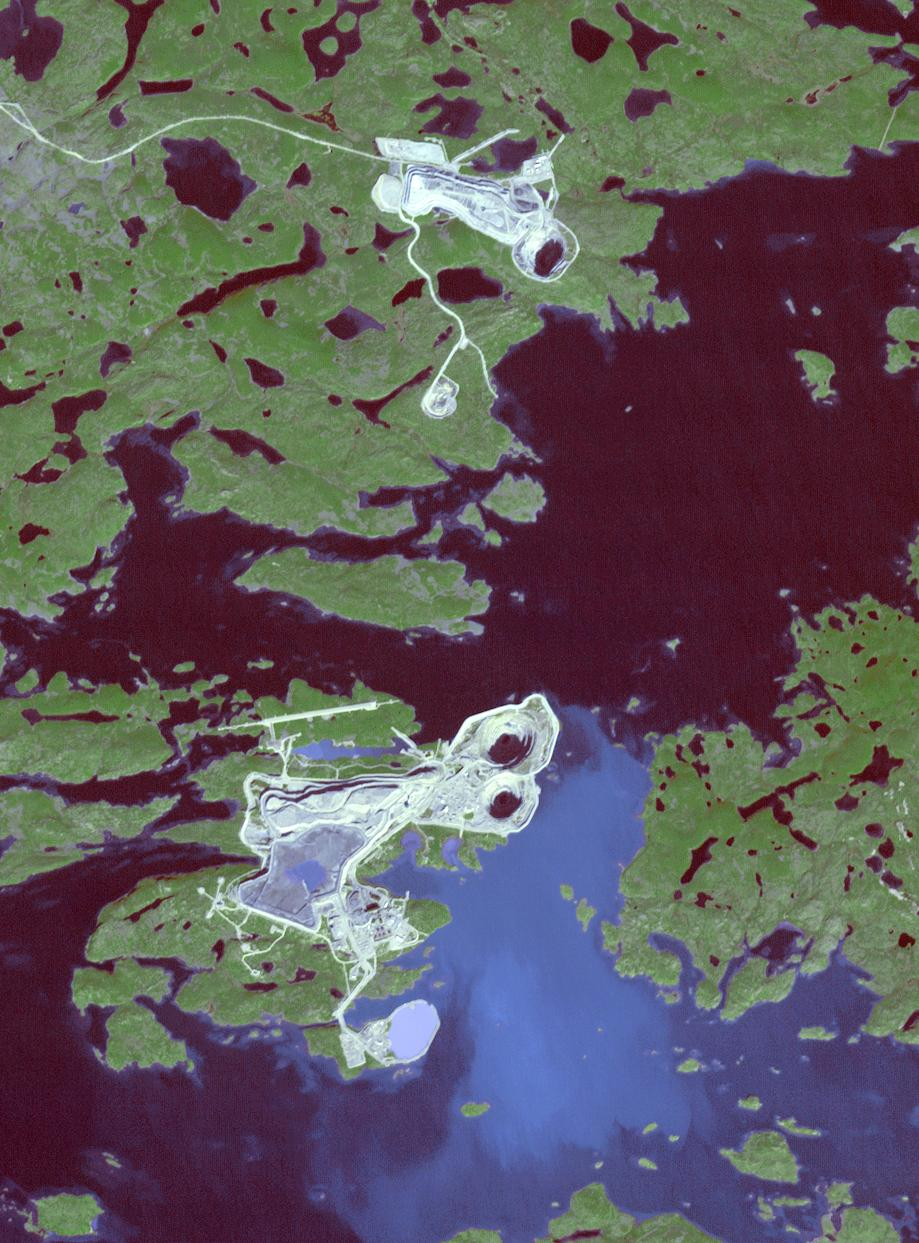

Diavik Mine, Canada

The largest diamond found in North America came from the Diavik Mine in northern Canada. The Foxfire diamond weighs an impressive 187 carats, and was discovered in August 2015; it has been displayed in several museums throughout North America. The Diavik mine is located on an island in Lac de Gras, within the Lac de Gras kimberlite field, among other diamond mines. The image was acquired September 23, 2016, covers an area of 13.8 by 19.4 km, and is located at 64.5 degrees north, 110.2 degrees west.

With its 14 spectral bands from the visible to the thermal infrared wavelength region and its high spatial resolution of 15 to 90 meters (about 50 to 300 feet), ASTER images Earth to map and monitor the changing surface of our planet. ASTER is one of five Earth-observing instruments launched Dec. 18, 1999, on Terra. The instrument was built by Japan’s Ministry of Economy, Trade and Industry. A joint U.S./Japan science team is responsible for validation and calibration of the instrument and data products.

The broad spectral coverage and high spectral resolution of ASTER provides scientists in numerous disciplines with critical information for surface mapping and monitoring of dynamic conditions and temporal change. Example applications are: monitoring glacial advances and retreats; monitoring potentially active volcanoes; identifying crop stress; determining cloud morphology and physical properties; wetlands evaluation; thermal pollution monitoring; coral reef degradation; surface temperature mapping of soils and geology; and measuring surface heat balance.

The U.S. science team is located at NASA’s Jet Propulsion Laboratory, Pasadena, Calif. The Terra mission is part of NASA’s Science Mission Directorate, Washington, D.C.

Credit: NASA/METI/AIST/Japan Space Systems, and U.S./Japan ASTER Science Team